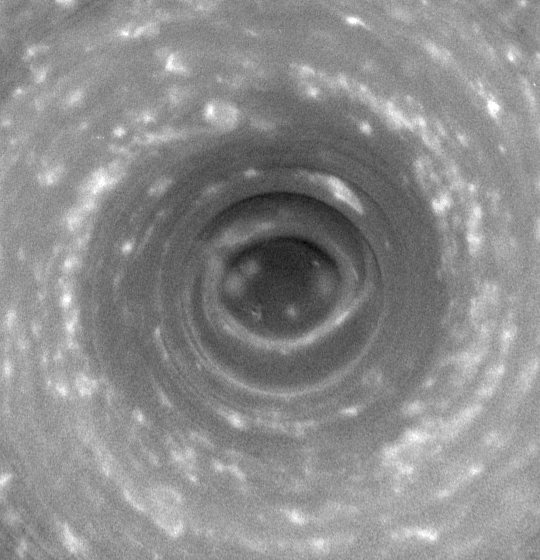

Looking Saturn in the Eye

Looking Saturn in the Eye

Cassini stares deep into the swirling hurricane-like vortex at Saturn’s south pole, where the vertical structure of the clouds is highlighted by shadows. Such a storm, with a well-developed eye ringed by towering clouds, is a phenomenon never before seen on another planet.

This 14-frame movie shows a swirling cloud mass centered on the south pole, around which winds blow at 550 kilometers (350 miles) per hour. The frames have been aligned to make the planet appear stationary, while the sun appears to revolve about the pole in a counterclockwise direction. The clouds inside the dark, inner circle are lower than the surrounding clouds, which cast a shadow that follows the sun.

At the beginning of the movie, the sun illuminates directly from the top, and by the end it illuminates from the left.

The width of the shadow and the height of the sun above the local horizon yield a crude estimate of the height of the surrounding clouds relative to the clouds in the center. The shadow-casting clouds tower 30 to 75 kilometers (20 to 45 miles) above those in the center. This is two to five times greater than the tallest terrestrial thunderstorms and two to five times the height of clouds surrounding the eye of a terrestrial hurricane. Such a height difference arises because Saturn’s hydrogen-helium atmosphere is less dense at comparable pressures than Earth’s atmosphere, and is therefore more distended in the vertical dimension.

The south polar storm, which displays two spiral arms of clouds extending from the central ring and spans the dark area inside a thick, brighter ring of clouds, is approximately 8,000 kilometers (5,000 miles) across, which is considerably larger than a terrestrial hurricane.

Eye-wall clouds are a distinguishing feature of hurricanes on Earth. They form where moist air flows inward across the ocean’s surface, rising vertically and releasing a load of precipitation around an interior circular region of descending air, which is the eye itself.

Though it is uncertain whether moist convection is driving this storm, as is the case with Earthly hurricanes, the dark ‘eye’ at the pole, the eye-wall clouds and the spiral arms together indicate a hurricane-like system. The distinctive eye-wall clouds especially have not been seen on any planet beyond Earth. Even Jupiter’s Great Red Spot, much larger than Saturn’s polar storm, has no eye, no eye-wall, and is relatively calm at the center.

This giant Saturnian storm is apparently different from hurricanes on Earth because it is locked to the pole, does not drift around like terrestrial hurricanes and because it does not form over liquid water oceans.

The images were acquired over a period of three hours on Oct. 11, 2006, when Cassini was approximately 340,000 kilometers (210,000 miles) from Saturn. Image scale is about 17 kilometers (11 miles) per pixel. The images were taken with the wide-angle camera using a spectral filter sensitive to wavelengths of infrared light centered at 752 nanometers. All frames have been contrast enhanced using digital image processing techniques. The unprocessed images show an oblique view toward the pole, and have been reprojected to show the planet from a perspective directly over the south pole.

The Cassini-Huygens mission is a cooperative project of NASA, the European Space Agency and the Italian Space Agency. The Jet Propulsion Laboratory, a division of the California Institute of Technology in Pasadena, manages the mission for NASA’s Science Mission Directorate, Washington, D.C. The Cassini orbiter and its two onboard cameras were designed, developed and assembled at JPL. The imaging operations center is based at the Space Science Institute in Boulder, Colo.

Credit: NASA/JPL/Space Science Institute